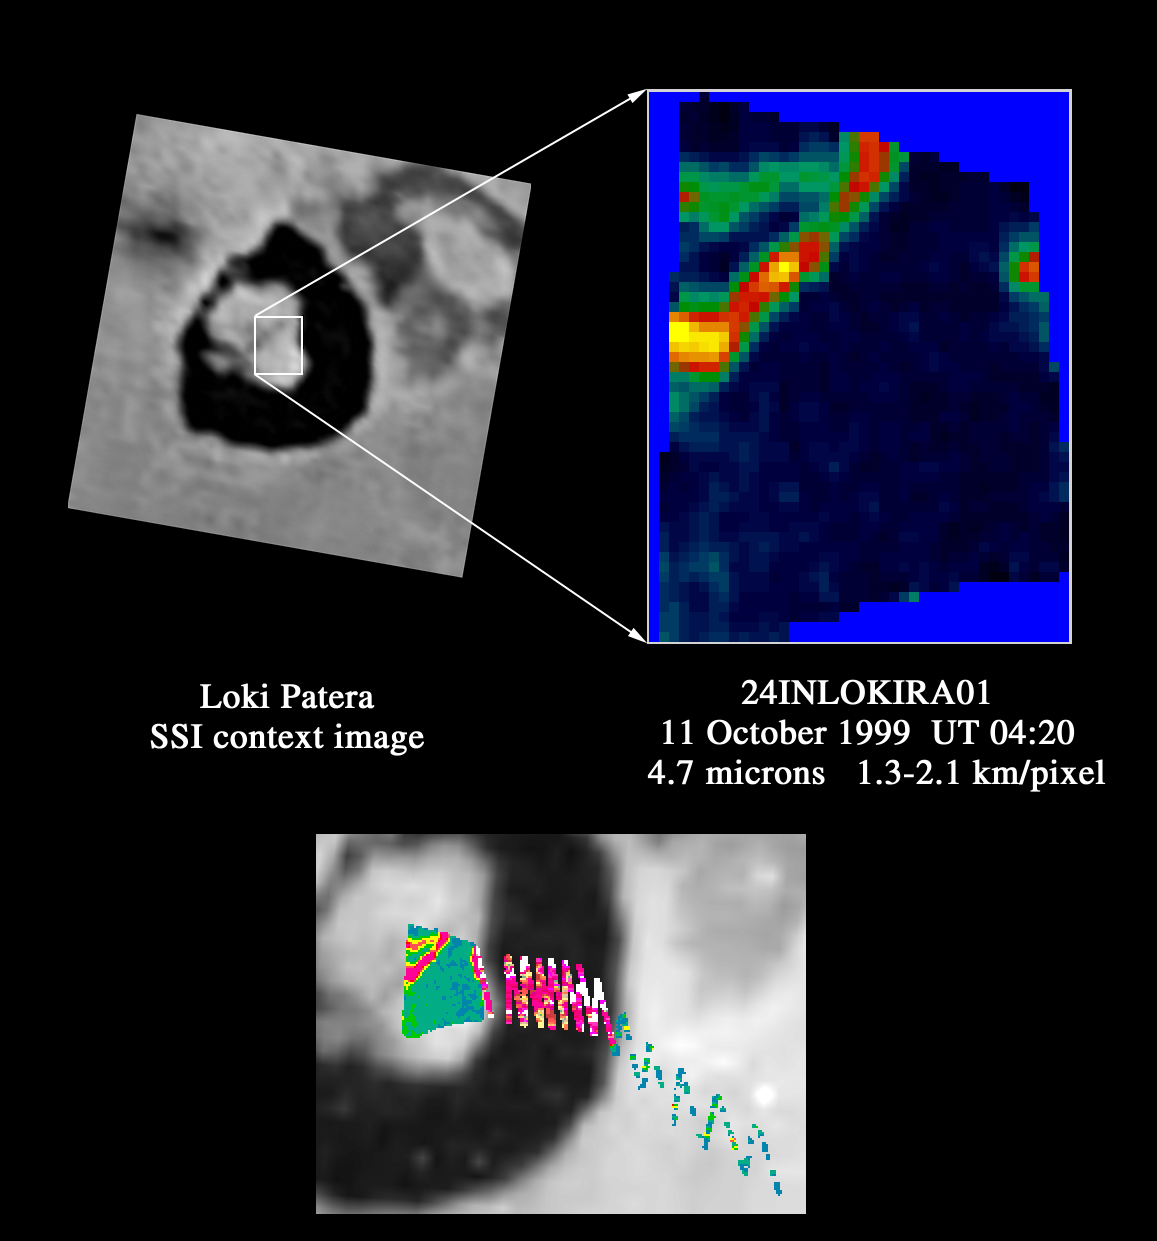

Loki as viewed by Galileo NIMS

This image shows Loki, the most powerful volcano in the solar system, which has been constantly active on Jupiter’s moon Io for at least 20 years. NASA’s Galileo spacecraft took these images during its approach to Io on October 10, 1999. One of the spacecraft’s instruments, the near infrared mapping spectrometer, was used to capture this observation. The instrument detects heat from objects in the infrared wavelengths not visible to the naked eye.

Loki is a volcanic caldera about 200 kilometers (124 miles) across, nearly four times the width of the Yellowstone caldera on Earth. On the left side of the top image is a picture taken in visible light wavelengths by Galileo’s camera showing the context of the NIMS image on the right. This thermal map taken by the spectrometer at 4.7 microns shows that heat is being emitted from the areas that are dark in the camera image.

The bottom image shows additional spectrometer data obtained as the platform that holds the instrument on the spacecraft was moving toward the next target. This repositioned scan (shown as the zig-zag pattern) allowed the spectrometer to sample the warm, dark floor of the Loki caldera and the cold regions outside the caldera. The thermal map shows that the dark materials on the floor of Loki are cooling lava, near zero degrees Celsius(32 Fahrenheit). This substantially hotter than Io’s surface temperature of about -180 degrees Celsius (-300 Fahrenheit). In previous observations, higher lava temperatures have been measured by the spectrometer at Loki, with temperatures similar to those of basaltic lava on Earth. The lighter, colored area in the camera image, which appears to be an island, is cold, which means it has not been active recently.

The spectrometer detects both reflected sunlight and thermal emission from hot materials on the surface. This observation was taken on Io’s nightside to avoid mixing sunlight with the thermal emission from hot lavas.

Launched in October 1989, Galileo entered orbit around Jupiter on December 7, 1995 on a mission to study the giant planet, its largest moons and its magnetic environment. JPL manages the mission for NASA’s Office of Space Science, Washington, DC. JPL is a division of the California Institute of Technology, Pasadena, CA.

Credit: NASA/JPL